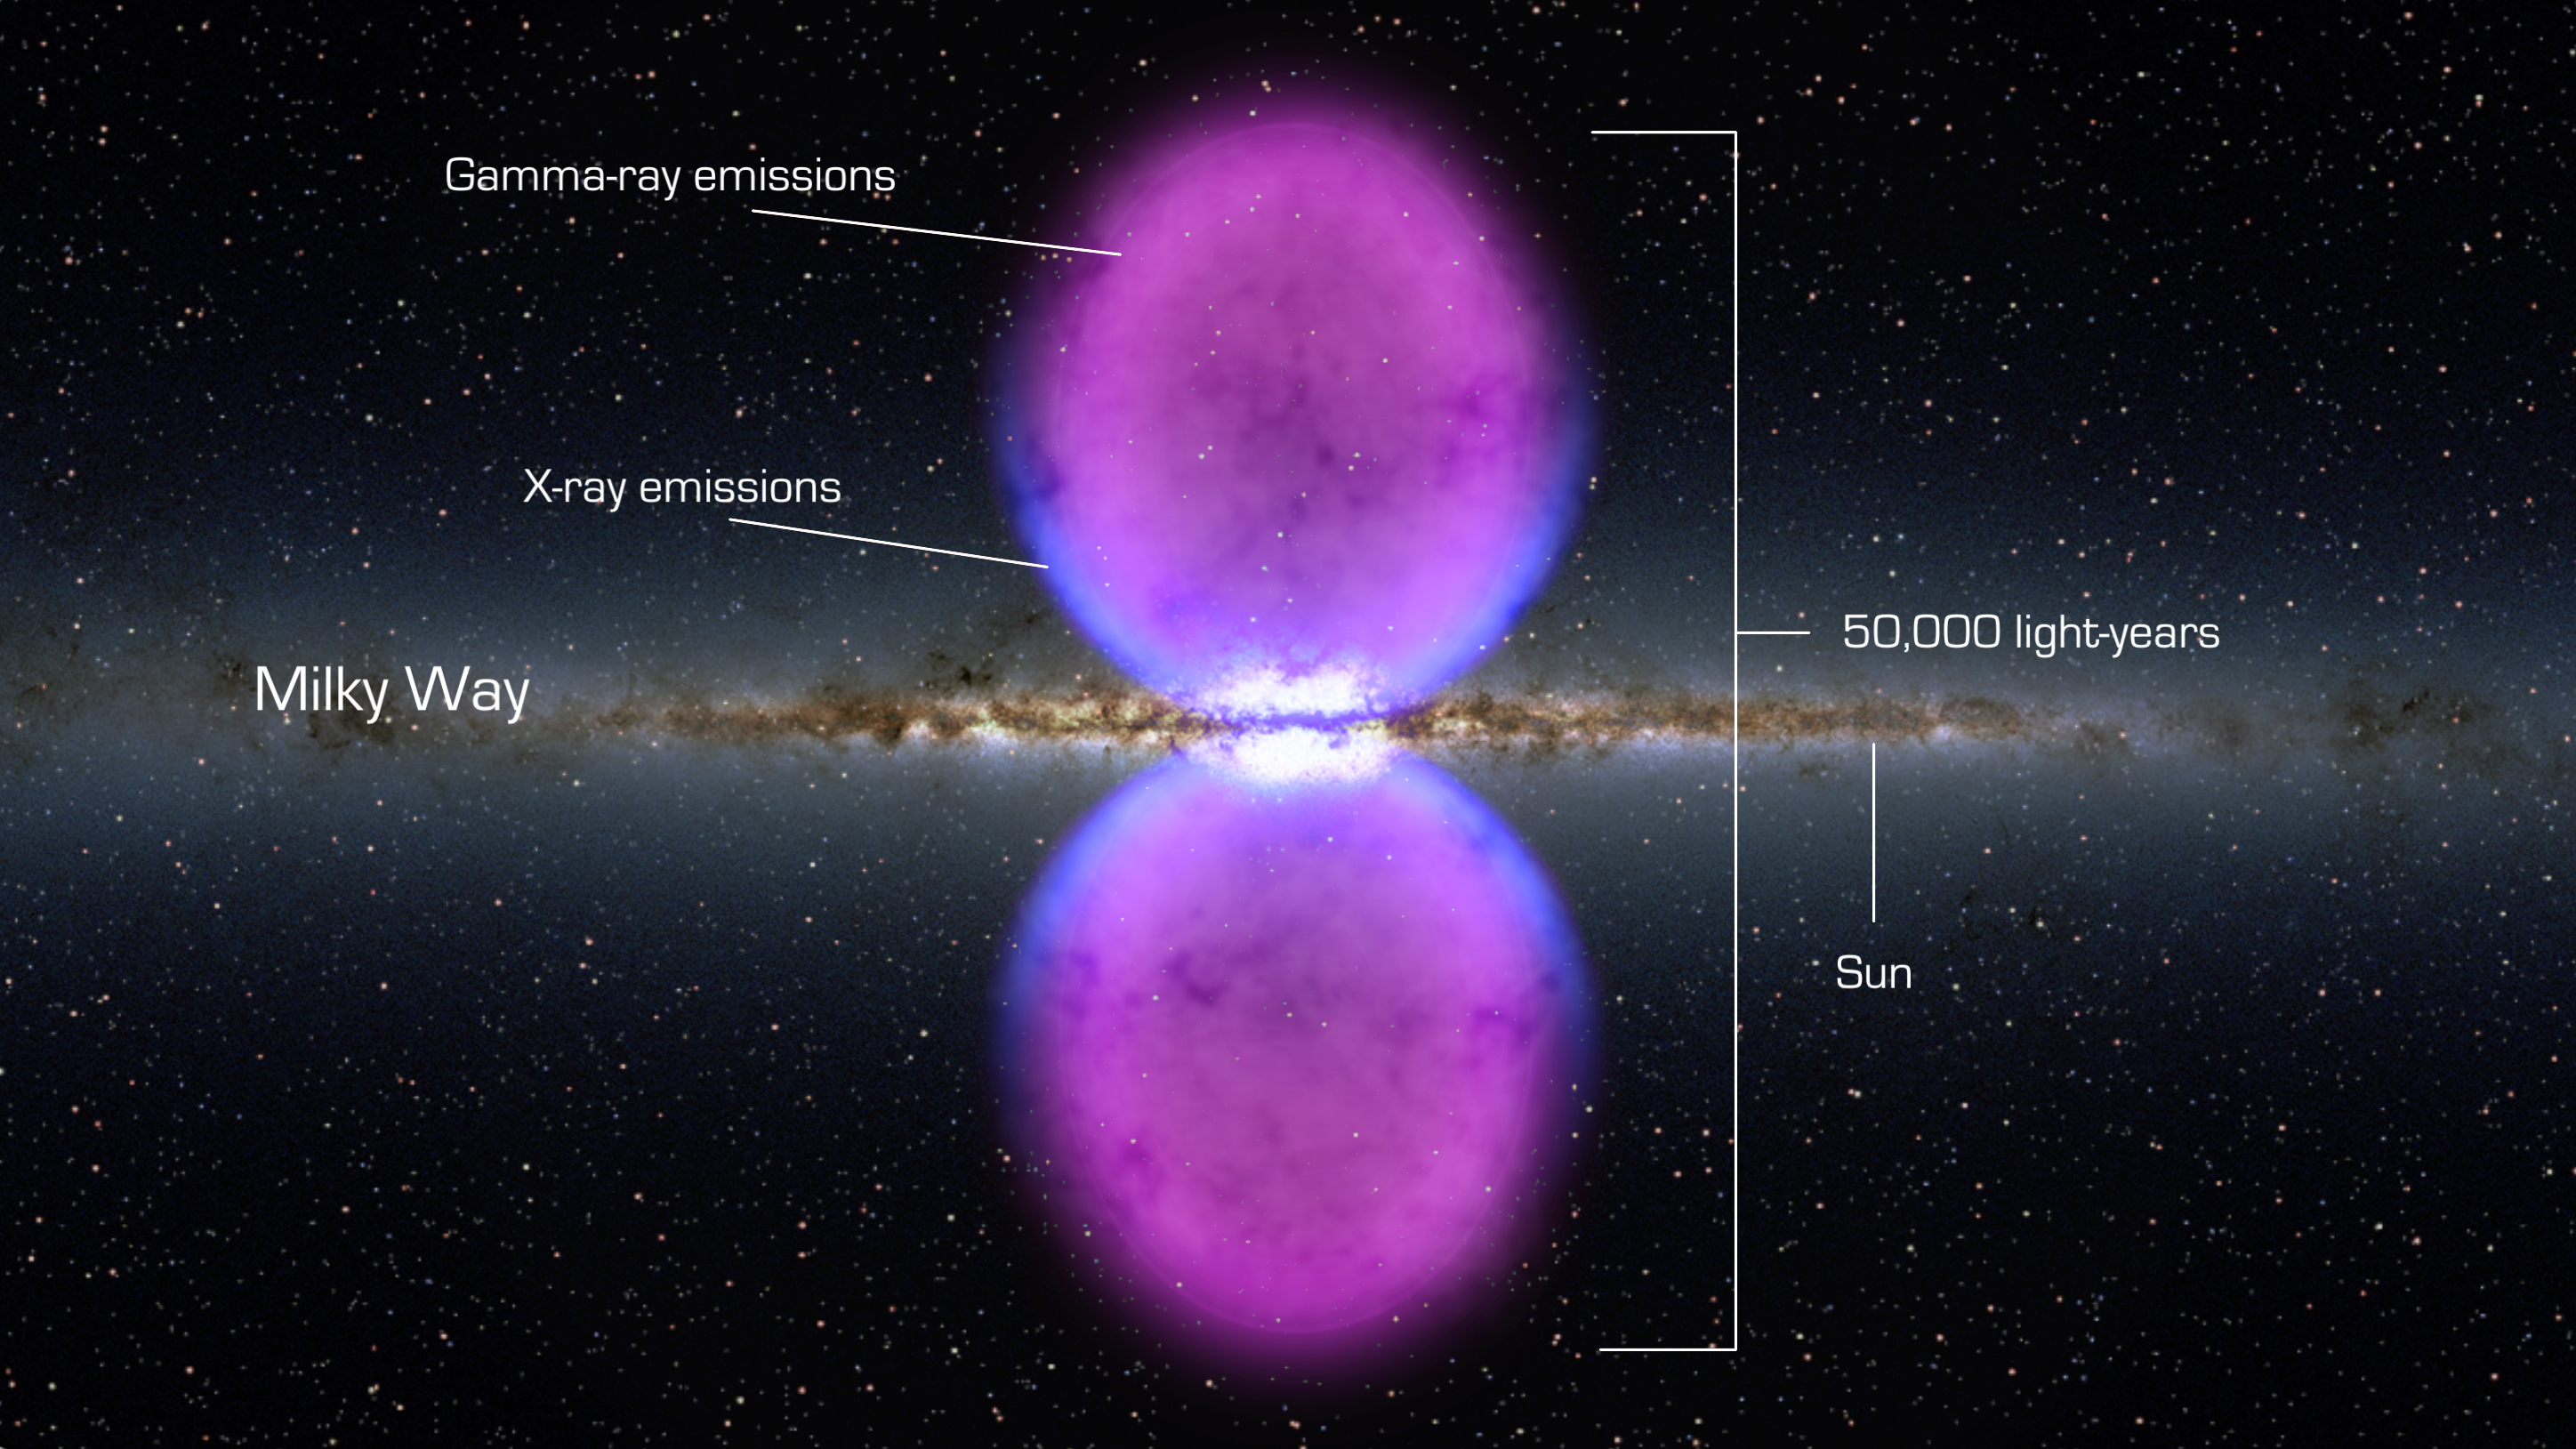

Fermi Bubble Graphic

NASA image release November 9, 2010 To view a video about this story go to: www.flickr.com/photos/gsfc/5162413062 From end to end, the gamma-ray bubbles extend 50,000 light-years, or roughly half of the Milky Way's diameter, as shown in this illustration. The bubbles stretch across 100 degrees, spanning the sky from the constellation Virgo to the constellation Grus. If the structure were rotated into the galaxy's plane, it would extend beyond our solar system. Hints of the bubbles' edges were first observed in X-rays (blue) by ROSAT (Röntgen Satellite), a Germany-led mission operating in the 1990s. The gamma rays mapped by Fermi (magenta) extend much farther from the galaxy's plane.

Credit: NASA/Goddard Space Flight Center Scientific Visualization Studio